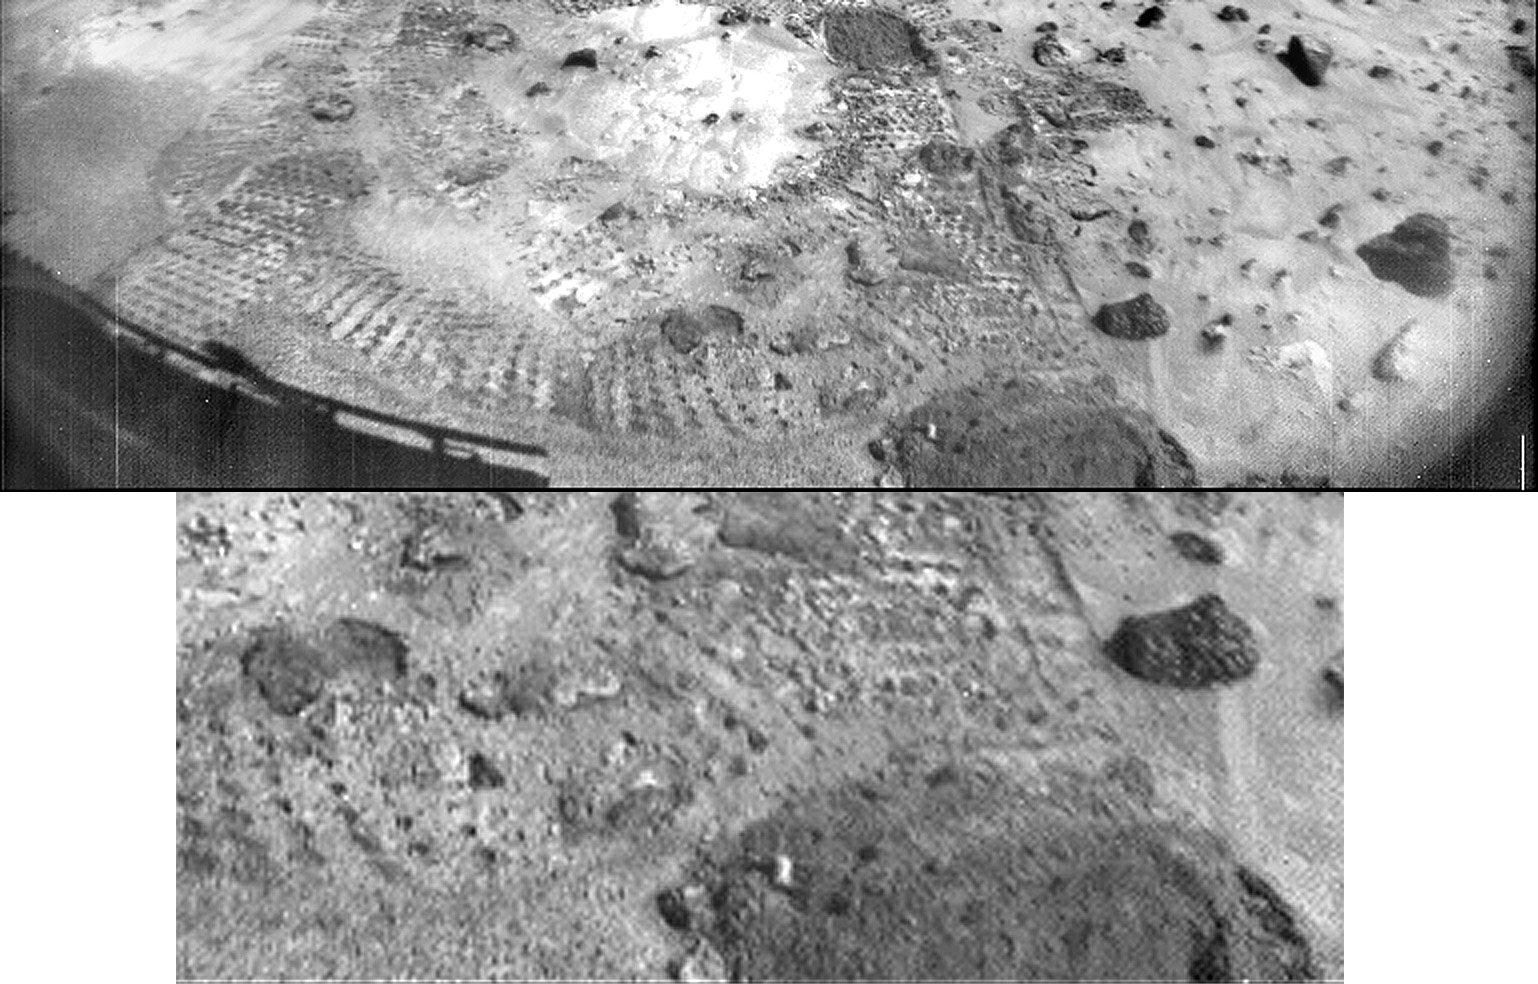

Closeup of “Mermaid Dune”

This pair of images shows a broad view (upper image) and detailed close-up view (lower image) of the disturbed surface near and on Mermaid Dune. Seen slightly right of center in the upper image are two diggings by the rover’s wheel. The uppermost rut is in the surface away from Mermaid and is considered to be typical of the surface at the landing site. The closer rut represents the surface at the base of Mermaid on the upwind side. The lower image is an enlargement of the disturbed Mermaid sediments plus those of the underlying substrate; that is, the ground upon which the dune lies. Seen in the close-up are at least two types of sediment, one that seems to be approximately 1.4 cm thick and forms piles with sides sloping at approximately 35 degrees, and another at least 3 cm deep composed of sediment that has a characteristic slope of 41 degrees when piled. It is apparent in the images that there is a size range of sediment present in the rut, sediment that ranges from a few millimeters in size down to below the resolution of the camera.

Mars Pathfinder is the second in NASA’s Discovery program of low-cost spacecraft with highly focused science goals. The Jet Propulsion Laboratory, Pasadena, CA, developed and manages the Mars Pathfinder mission for NASA’s Office of Space Science, Washington, D.C. JPL is a division of the California Institute of Technology (Caltech).

Photojournal note: Sojourner spent 83 days of a planned seven-day mission exploring the Martian terrain, acquiring images, and taking chemical, atmospheric and other measurements. The final data transmission received from Pathfinder was at 10:23 UTC on September 27, 1997. Although mission managers tried to restore full communications during the following five months, the successful mission was terminated on March 10, 1998.

Credit: NASA/JPL/USGS